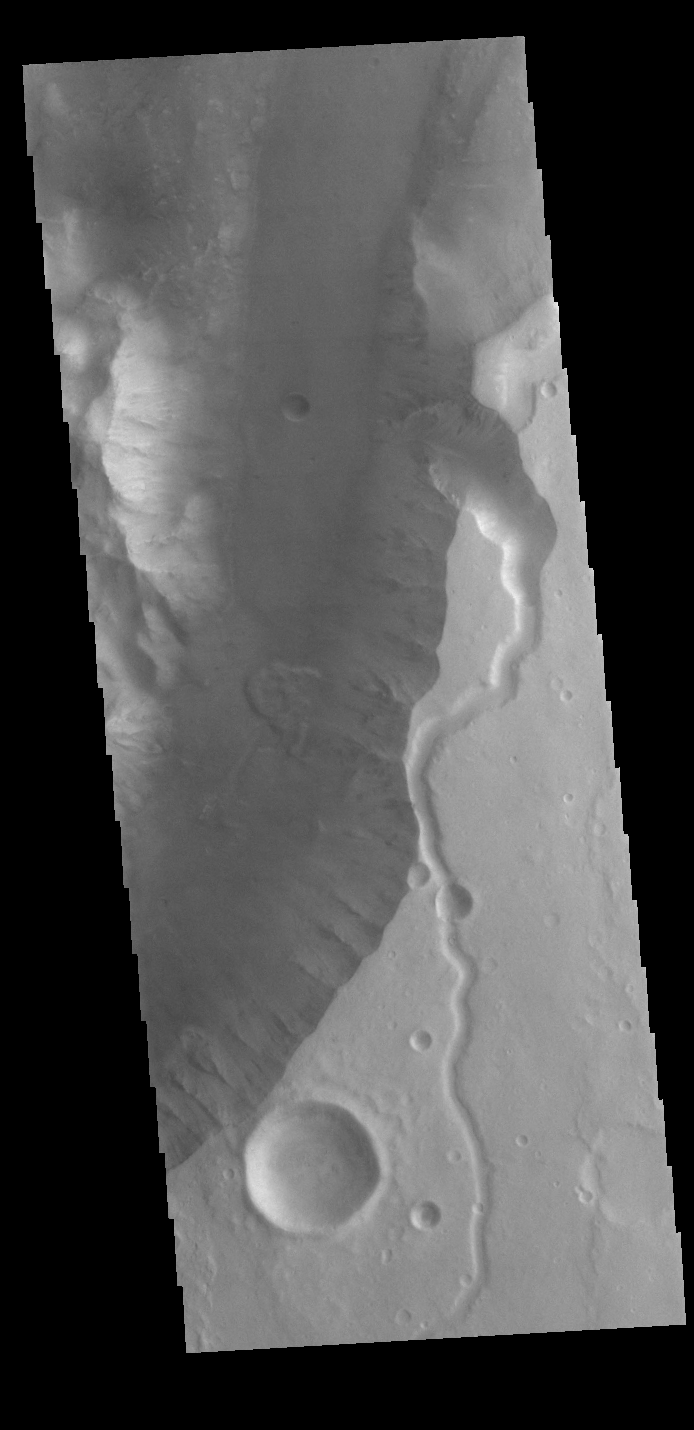

Shalbatana Vallis

Today’s VIS image shows a section of Shalbatana Vallis. Along side of the major channel is a smaller tributary channel. A landslide deposit is also visible in this image.

Credit: NASA/JPL-Caltech/ASU